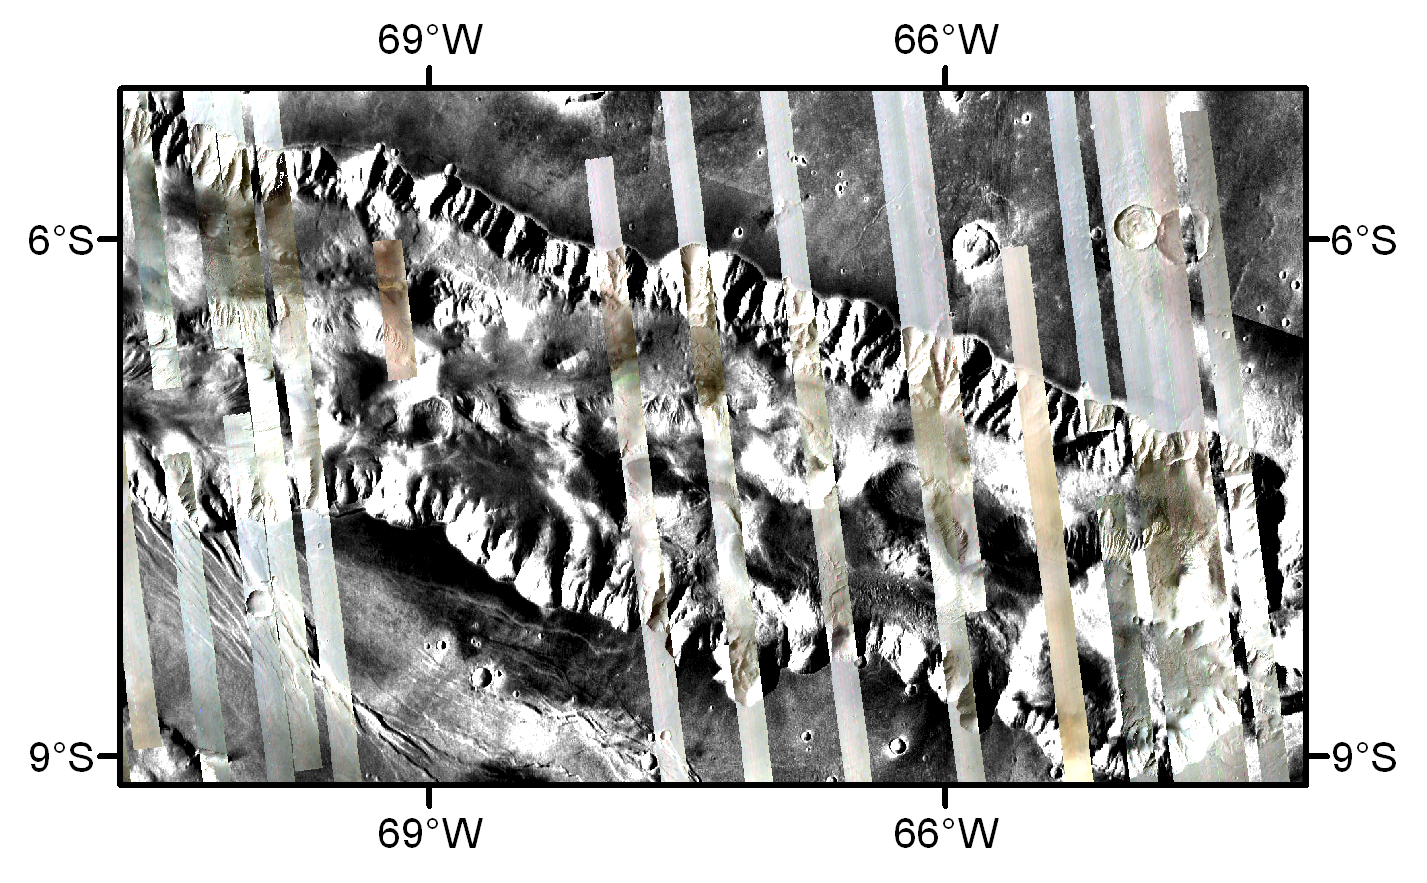

CRISM Mulitspectral Map of Eastern Candor Chasma

This map of Eastern Candor Chasma, one of the deep valleys in Valles Marineris, was assembled from images taken by the Compact Reconnaissance Imaging Spectrometer for Mars (CRISM) over the first five months of orbital operations around Mars. Besides obtaining high spatial resolution targeted observations, CRISM is also compiling a global map at approximately 200 meters (660 feet) per pixel. That map is taken in 72 key wavelengths out of CRISM’s total of 545, which are most sensitive to the presence of different minerals on the surface and gases in the atmosphere. The map is acquired as thousands of individual strips, each about 10 kilometers (6 miles) wide. Over the Mars Reconnaissance Orbiter’s two-year primary science phase, these mapping strips will cover nearly the entire planet, in a manner similar to covering a beach ball with many thousands of pieces of string.

The part of the map shown here is composed of 20 observations overlain on a Mars Digital Image Model (MDIM). Valles Marineris originally formed as a huge fracture system caused by tectonic stresses related to the formation of the nearby Tharsis volcanic province. The troughs within Valles Marineris have been extensively modified since formation; water, wind and volcanic processes have been suggested to cause infilling by layered deposits that are kilometers in thickness. The steep walls of Candor Chasma bound a very complex canyon floor, with overlapping mesas, landslides, layered deposits and sand dunes.

This mosaic shows the brightness of the surface at three infrared wavelengths (2.52 micrometers in the red image plane, 1.56 micrometers in the green image plane and 1.08 micrometers in the blue image plane). Blue-green areas are rich in hydrated minerals, while dusty areas are bluish. Those observations with a reddish cast were taken during a time of increased dust in the atmosphere. Mosaics like this can be used to look at the regional distribution of interesting mineralogy and can guide further high-resolution imaging.

The Compact Reconnaissance Imaging Spectrometer for Mars (CRISM) is one of six science instruments on NASA’s Mars Reconnaissance Orbiter. Led by The Johns Hopkins University Applied Physics Laboratory, the CRISM team includes expertise from universities, government agencies and small businesses in the United States and abroad.

Credit: NASA/JPL/JHUAPL/Brown University